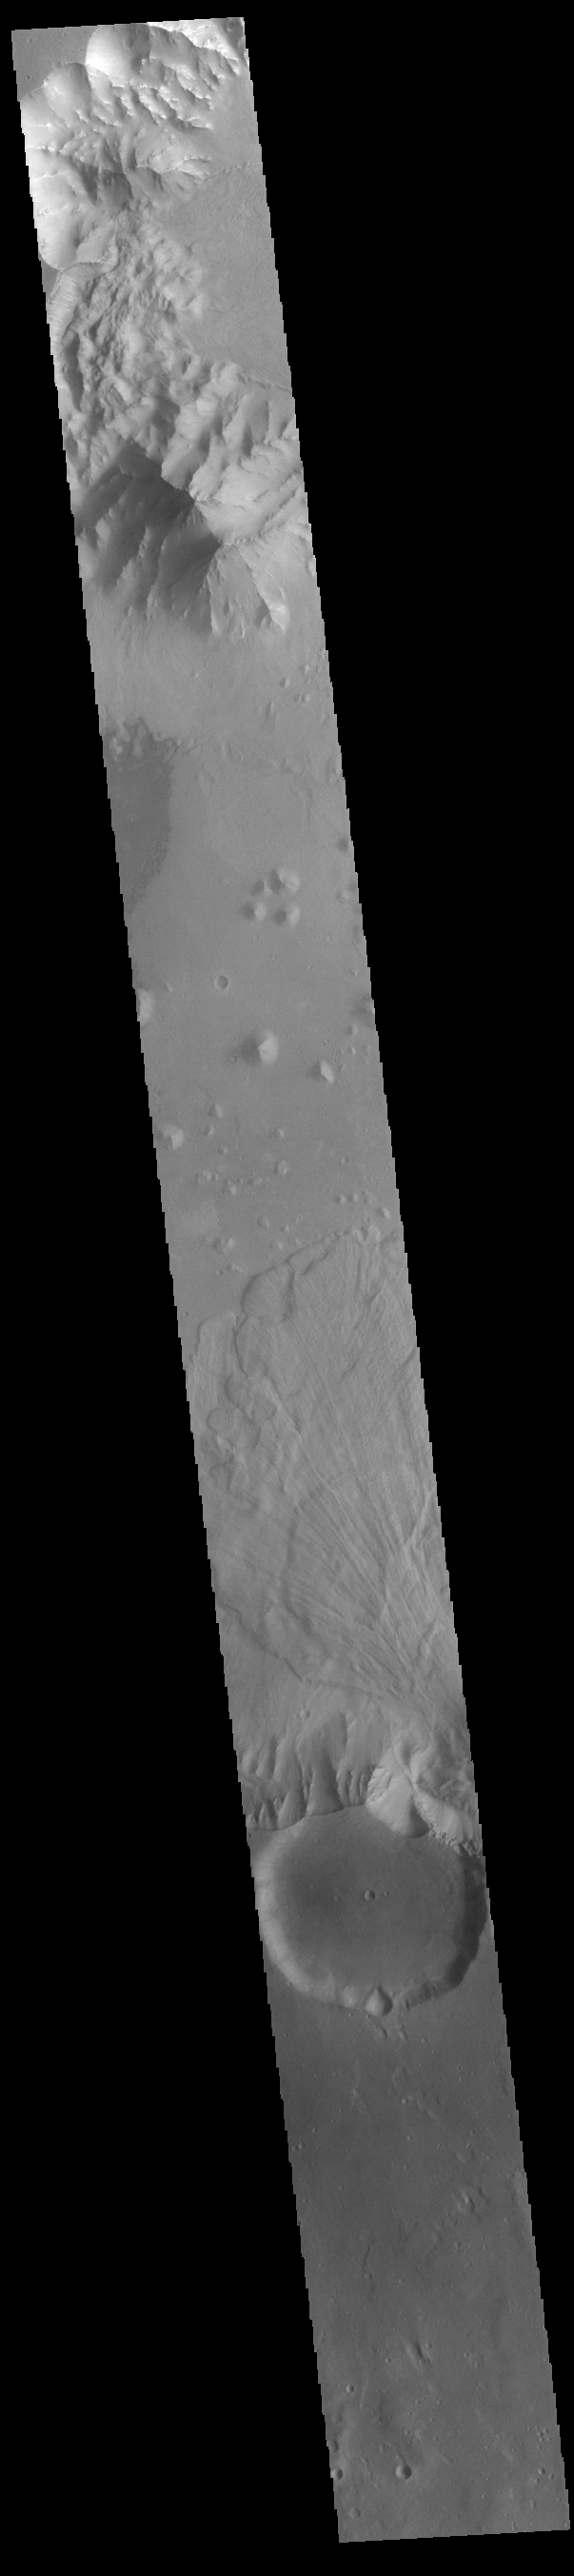

Ganges Chasma Landslide

Today’s VIS image shows part of Ganges Chasma. A large landslide deposit is visible in the center of the image. The radial grooves on the top of a landslide are a common feature formed by the downslope movement of the landslide materials. Ganges Chasma is part of the Valles Marineris chasma system, but is north of the main section of canyons. Ganges Chasma is 584km (363 miles) long.

Credit: NASA/JPL-Caltech/ASU